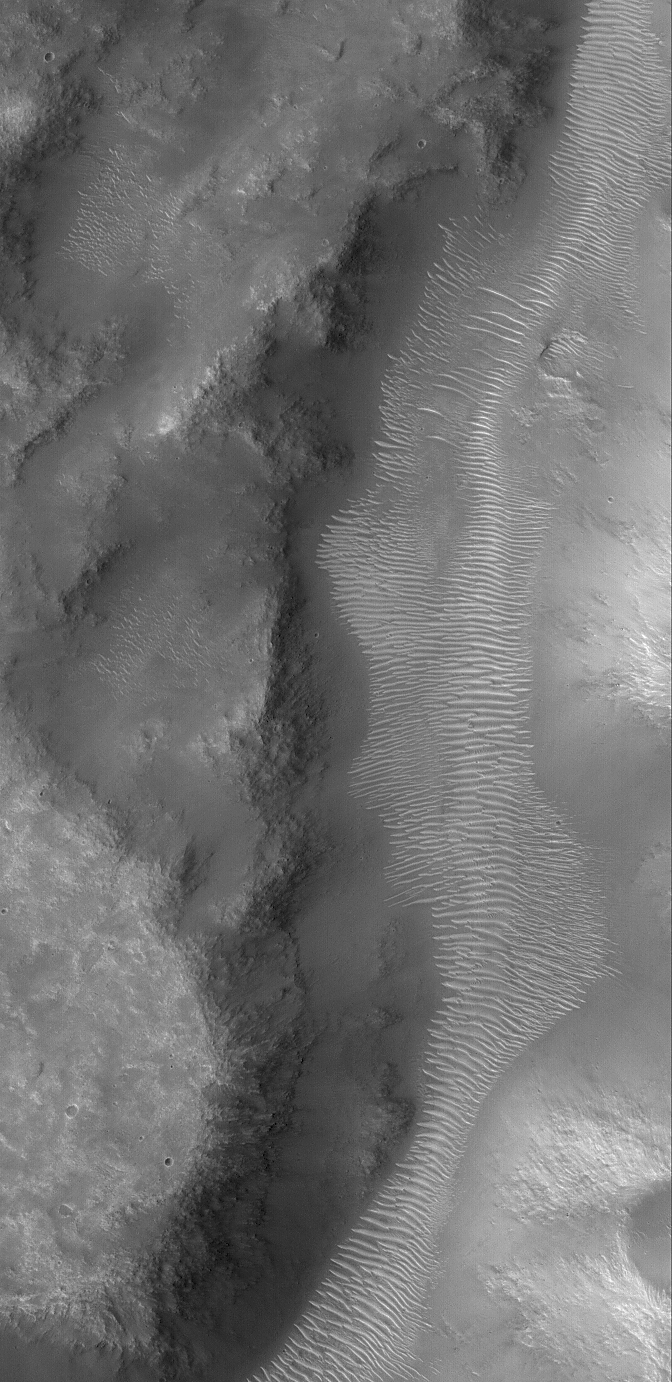

Martian Valley

21 May 2005
This Mars Global Surveyor (MGS) Mars Orbiter Camera (MOC) image shows a portion of a martian valley, perhaps long, long ago carved by a liquid such as water, in northern Terra Cimmeria. The channel that might have once run down through the valley is no longer visible; the floor is covered with large, light-toned, windblown ripples.

Location near: 5.7°S, 227.6°W
Image width: ~3 km (~1.9 mi)
Illumination from: upper left
Season: Southern Winter

Credit: NASA/JPL/Malin Space Science Systems